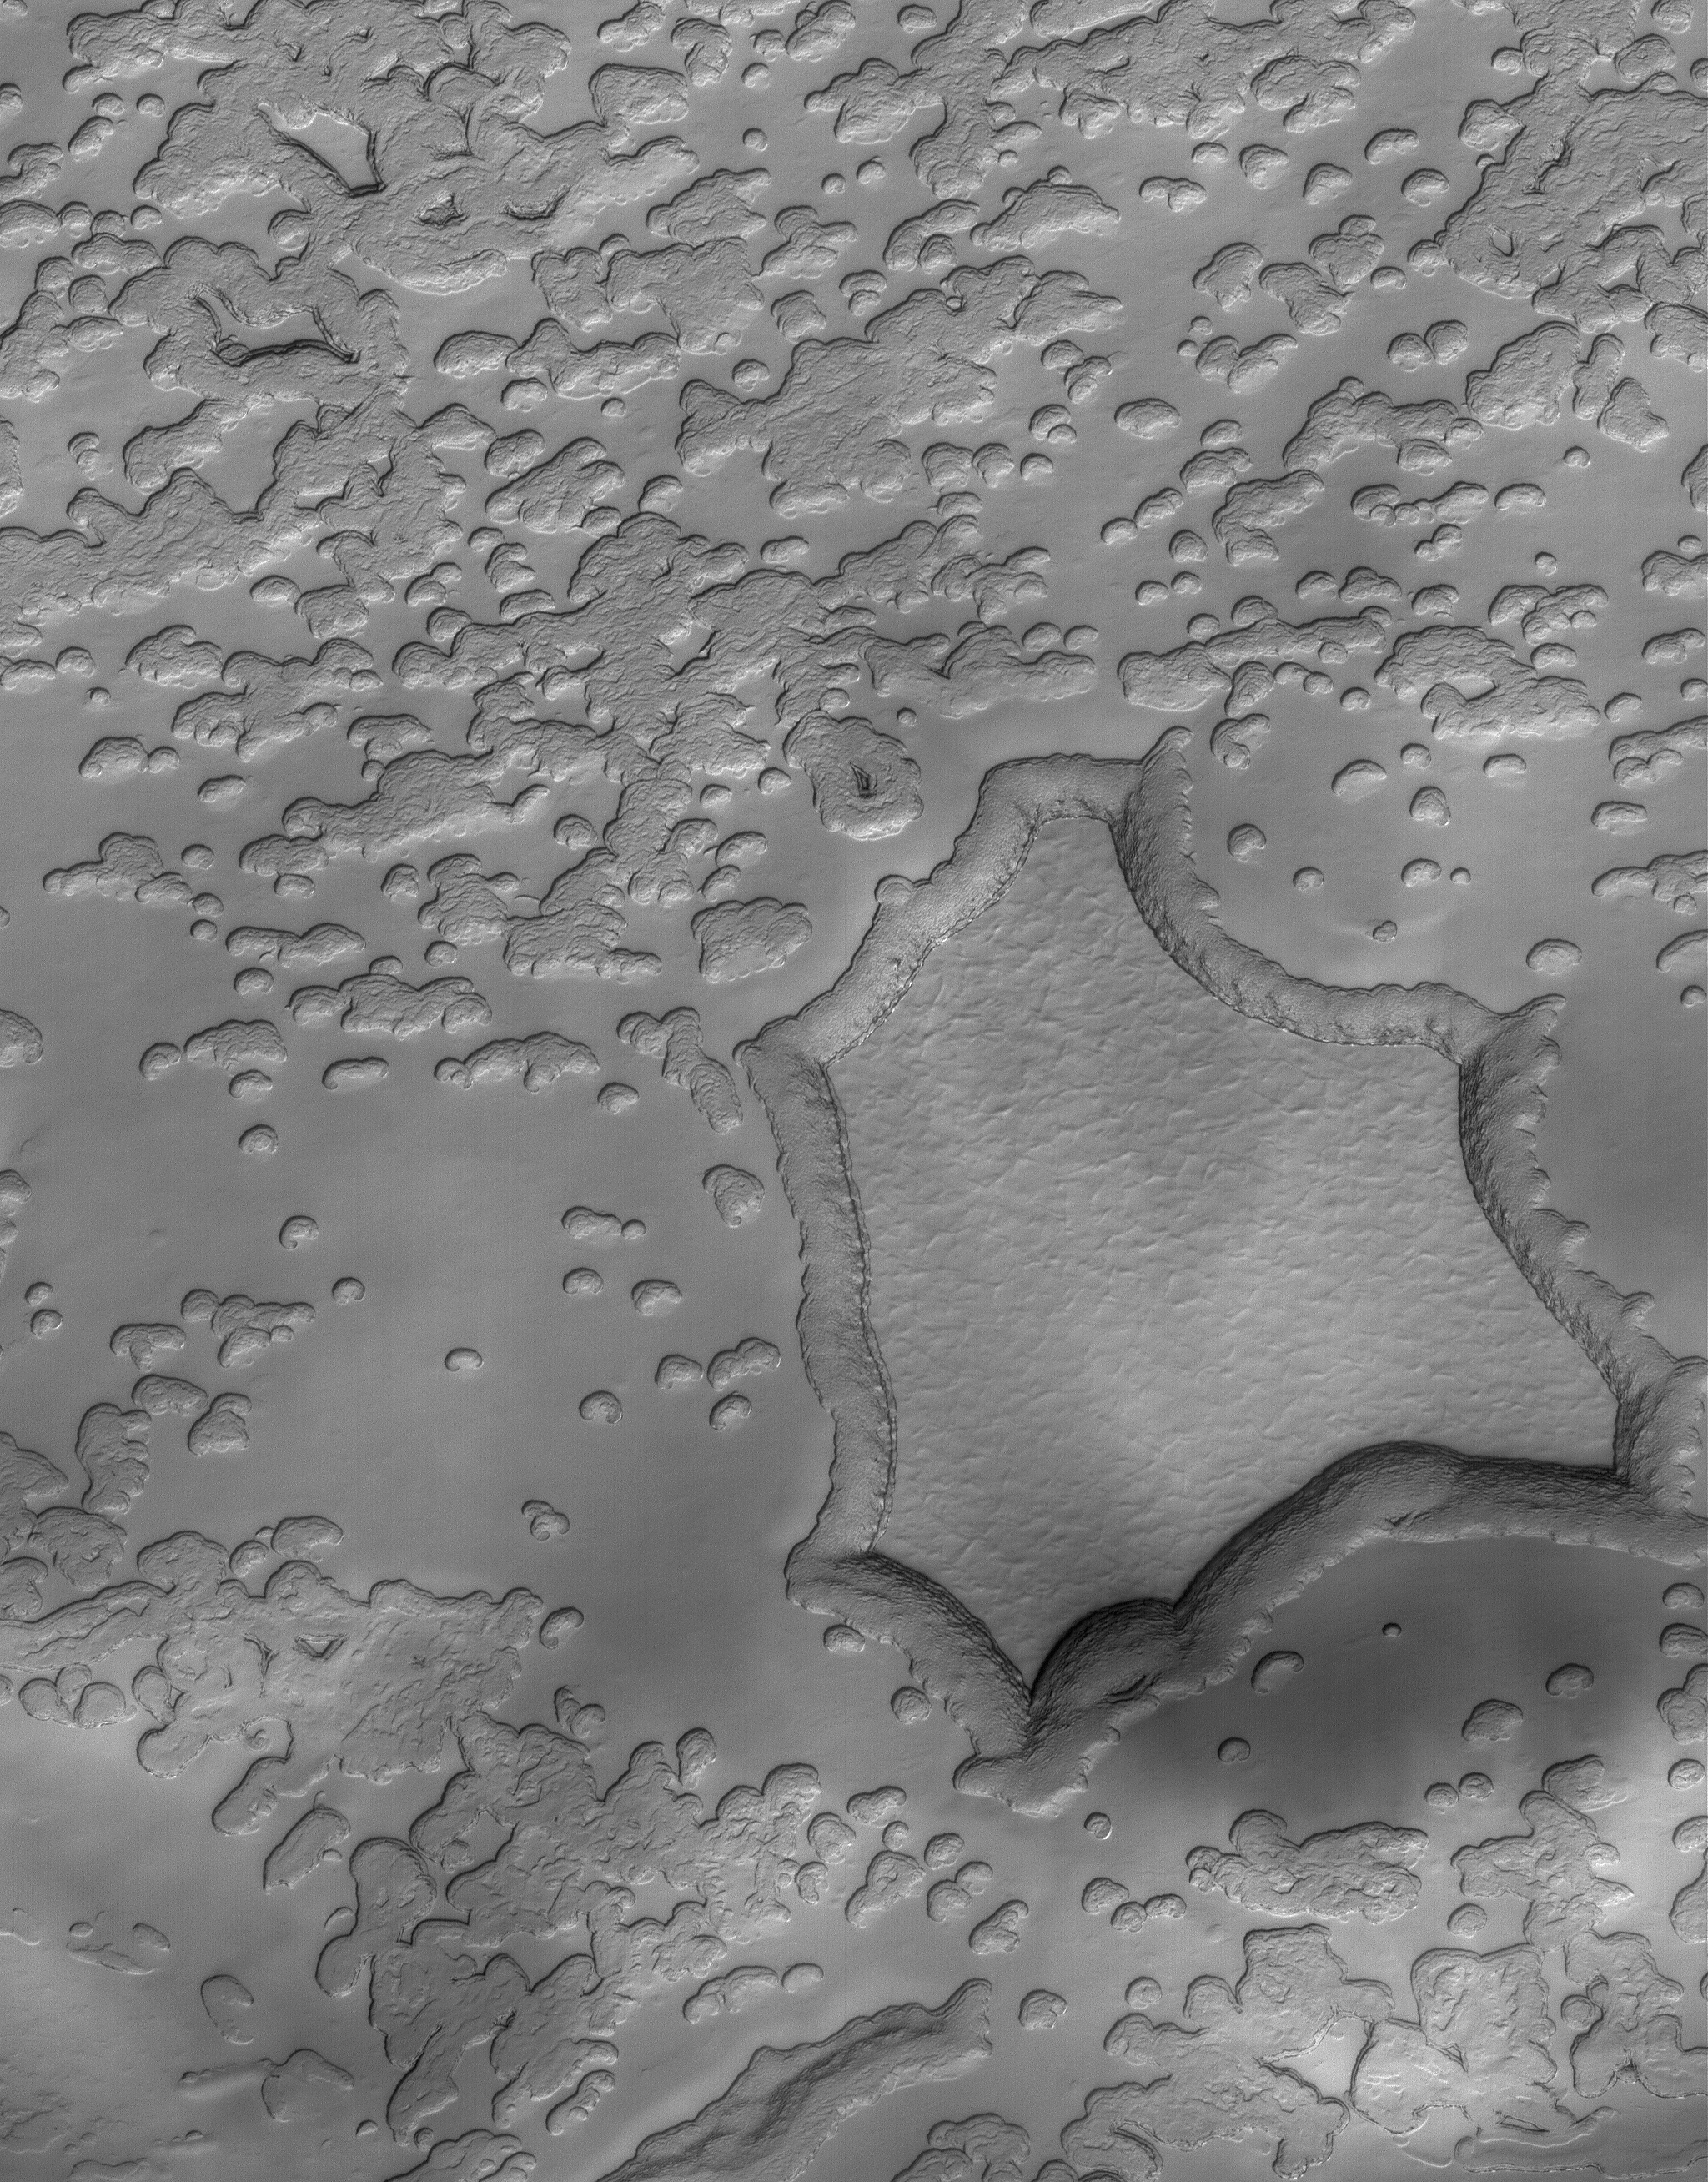

A Matter of Time

16 February 2006
This Mars Global Surveyor (MGS) Mars Orbiter Camera (MOC) image shows a portion of the south polar residual cap where the effects of sublimation are apparent. Over extended periods of time, sublimation “eats” away at the smoother appearing material (largely composed of frozen carbon dioxide), darkening the scarps and creating the irregularly shaped depressions that are present throughout much of the scene.

Location near: 87.1°S, 69.3°W
Image width: ~3 km (~1.9 mi)
Illumination from: upper left
Season: Southern Summer

Credit: NASA/JPL/ASU